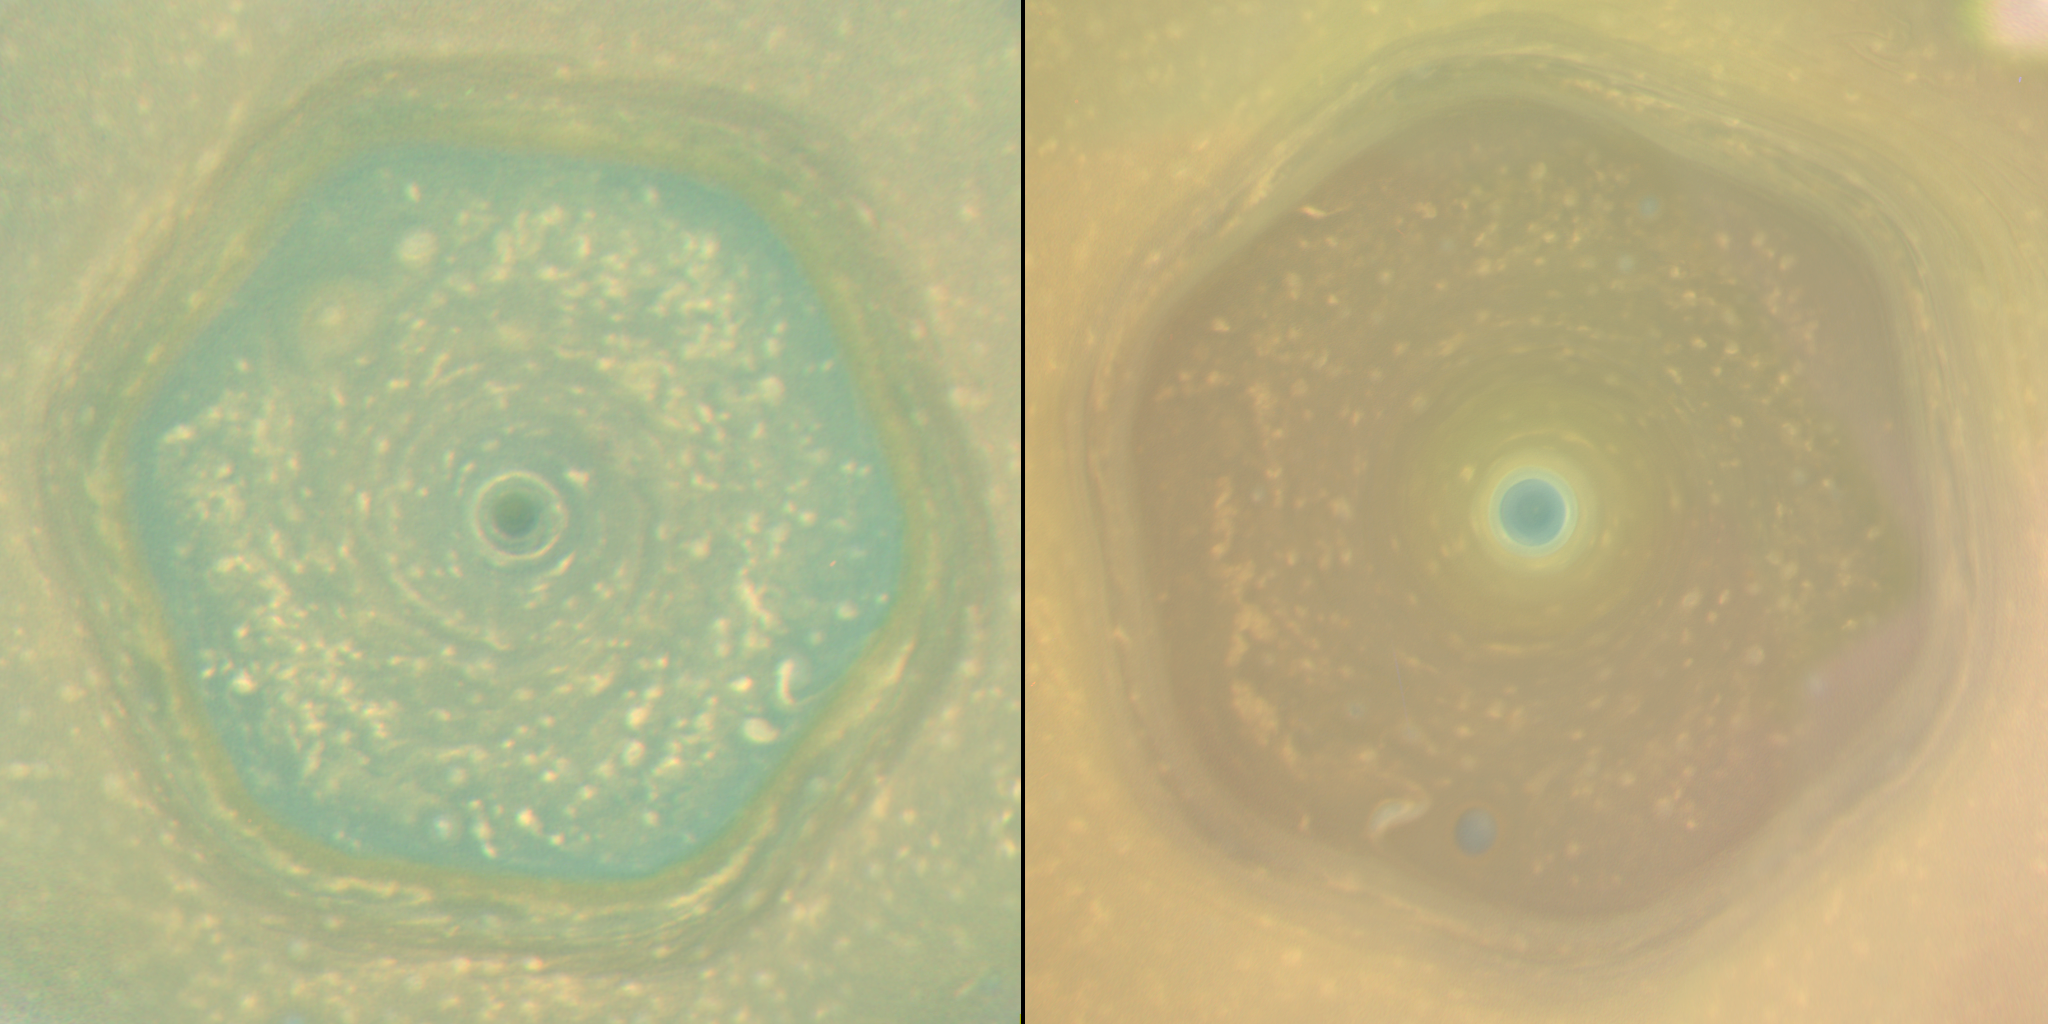

Saturn’s Hexagon as Summer Solstice Approaches

Side-by-Side Animation

2013 Animation
2017 AnimationClick for 2013 Still ImageClick for 2017 Still Image
These natural color views (and corresponding animated movie sequences) from NASA’s Cassini spacecraft compare the appearance of Saturn’s north-polar region in June 2013 and April 2017.

In both views, Saturn’s polar hexagon dominates the scene. The comparison shows how clearly the color of the region changed in the interval between the two views, which represents the latter half of Saturn’s northern hemisphere spring.

In 2013, the entire interior of the hexagon appeared blue. By 2017, most of the hexagon’s interior was covered in yellowish haze, and only the center of the polar vortex retained the blue color. The seasonal arrival of the sun’s ultraviolet light triggers the formation of photochemical aerosols, leading to haze formation. The general yellowing of the polar region is believed to be caused by smog particles produced by increasing solar radiation shining on the polar region as Saturn approached the northern summer solstice on May 24, 2017.

Scientists are considering several ideas to explain why the center of the polar vortex remains blue while the rest of the polar region has turned yellow. One idea is that, because the atmosphere in the vortex’s interior is the last place in the northern hemisphere to be exposed to spring and summer sunlight, smog particles have not yet changed the color of the region. A second explanation hypothesizes that the polar vortex may have an internal circulation similar to hurricanes on Earth. If the Saturnian polar vortex indeed has an analogous structure to terrestrial hurricanes, the circulation should be downward in the eye of the vortex. The downward circulation should keep the atmosphere clear of the photochemical smog particles, and may explain the blue color.

This pair of images compliments a previously released pair from 2012 and 2016 (see PIA21049).

Images captured with Cassini’s wide-angle camera using red, green and blue spectral filters were combined to create these natural-color views.

The 2013 view (left in the combined view), was captured on June 25, 2013, when the spacecraft was about 430,000 miles (700,000 kilometers) away from Saturn. The original versions of these images, as sent by the spacecraft, have a size of 512 by 512 pixels and an image scale of about 52 miles (80 kilometers) per pixel; the images have been mapped in polar stereographic projection to the resolution of approximately 16 miles (25 kilometers) per pixel. The second and third frames in the animation were taken approximately 130 and 260 minutes after the first image.

The 2017 sequence (right in the combined view) was captured on April 25, 2017, just before Cassini made its first dive between Saturn and its rings. During the imaging sequence, the spacecraft’s distance from the center of the planet changed from 450,000 miles (725,000 kilometers) to 143,000 miles (230,000 kilometers). The original versions of these images, as sent by the spacecraft, have a size of 512 by 512 pixels. The resolution of the original images changed from about 52 miles (80 kilometers) per pixel at the beginning to about 9 miles (14 kilometers) per pixel at the end. The images have been mapped in polar stereographic projection to the resolution of approximately 16 miles (25 kilometers) per pixel. The average interval between the frames in the movie sequence is 230 minutes.

The Cassini mission is a cooperative project of NASA, ESA (the European Space Agency) and the Italian Space Agency. The Jet Propulsion Laboratory, a division of Caltech in Pasadena, manages the mission for NASA’s Science Mission Directorate, Washington. The Cassini orbiter and its two onboard cameras were designed, developed and assembled at JPL. The imaging operations center is based at the Space Science Institute in Boulder, Colorado.

Credit: NASA/JPL-Caltech/Space Science Institute/Hampton University